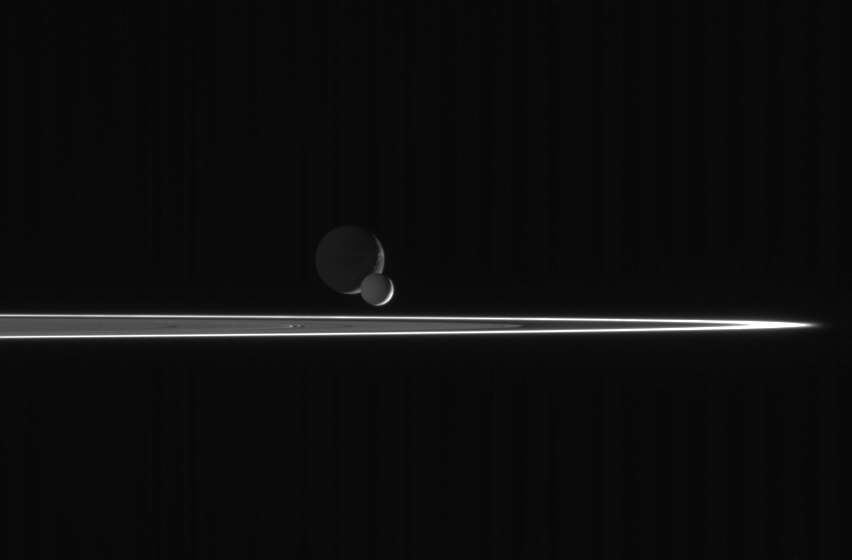

Enceladus Races Onward

As our robotic emissary to Saturn, the Cassini spacecraft is privileged to behold such fantastic sights as this pairing of two moons beyond the rings. The bright, narrow F ring is the outermost ring structure seen here.

In this scene, bright Enceladus (505 kilometers, or 314 miles across) begins to slip in front of more distant Dione (1,126 kilometers, or 700 miles across). Enceladus is closer to Saturn than Dione, and orbits the planet at greater velocity. Thus, the smaller moon eventually passed the larger one, as seen from the Cassini spacecraft, and continued on its way.

The image was taken with the Cassini spacecraft narrow-angle camera on March 3, 2006, using a filter sensitive to wavelengths of ultraviolet light centered at 338 nanometers and at a distance of approximately 2.6 million kilometers (1.6 million miles) from Enceladus and 2.7 million kilometers (1.7 million miles) from Dione. The view was taken from a phase angle (Sun-moon-spacecraft angle) of 139 degrees; about the same angle with respect to both moons. Image scale is about 16 kilometers (10 miles) per pixel on Enceladus and Dione.

The Cassini-Huygens mission is a cooperative project of NASA, the European Space Agency and the Italian Space Agency. The Jet Propulsion Laboratory, a division of the California Institute of Technology in Pasadena, manages the mission for NASA’s Science Mission Directorate, Washington, D.C. The Cassini orbiter and its two onboard cameras were designed, developed and assembled at JPL. The imaging operations center is based at the Space Science Institute in Boulder, Colo.

Credit: NASA/JPL/Space Science Institute